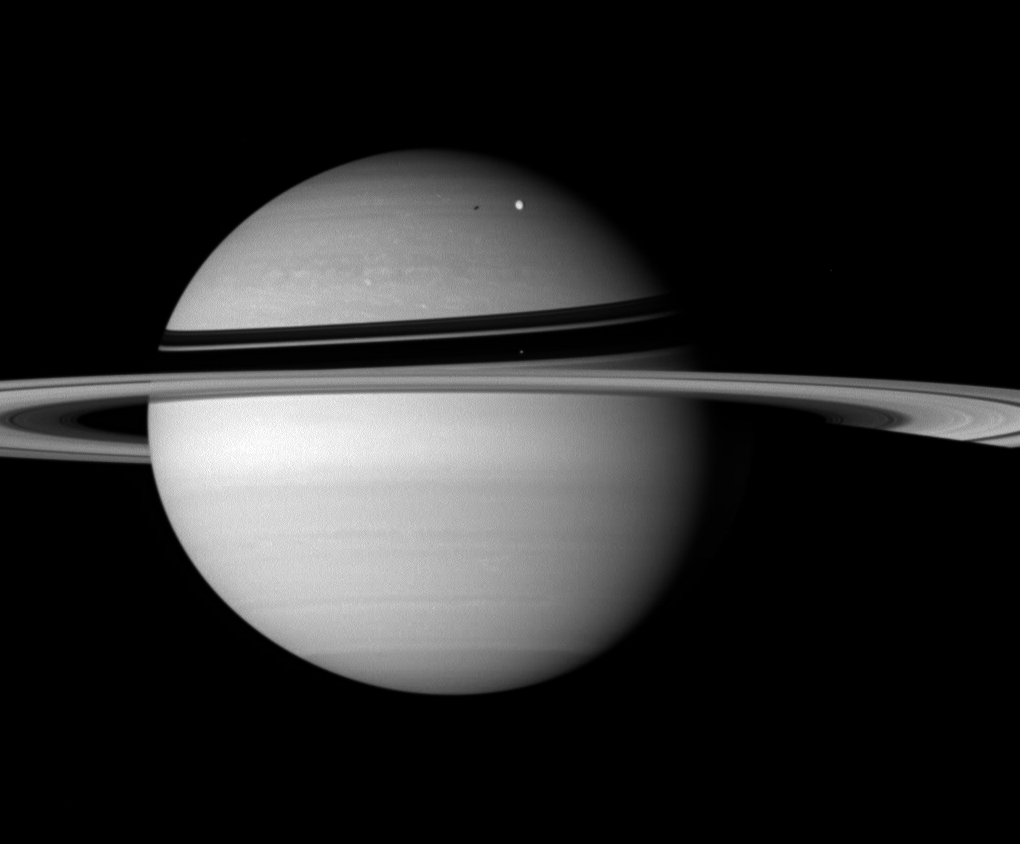

Snapshot from Afar

The Cassini spacecraft snapped this Saturn portrait from the distance of Iapetus, just before beginning its close encounter with the two-toned moon.

Rhea (1,528 kilometers, or 949 miles across) is visible against the clouds of the northern hemisphere. Mimas (397 kilometers, or 247 miles across) stands out as a bright speck against the dark ring shadows, near center.

Enceladus is not pictured here, although it casts its shadow upon the northern hemisphere, to the left of Rhea.

This view looks toward the sunlit side of the rings from about 4 degrees below the ringplane. The rings disappear into the planet’s shadow at right.

The image was taken in visible light with the Cassini spacecraft wide-angle camera on Sept. 9, 2007. The view was obtained at a distance of approximately 3.3 million kilometers (2.1 million miles) from Saturn. Image scale is 195 kilometers (121 miles) per pixel on the planet.

The Cassini-Huygens mission is a cooperative project of NASA, the European Space Agency and the Italian Space Agency. The Jet Propulsion Laboratory, a division of the California Institute of Technology in Pasadena, manages the mission for NASA’s Science Mission Directorate, Washington, D.C. The Cassini orbiter and its two onboard cameras were designed, developed and assembled at JPL. The imaging operations center is based at the Space Science Institute in Boulder, Colo.

Credit: NASA/JPL/Space Science Institute